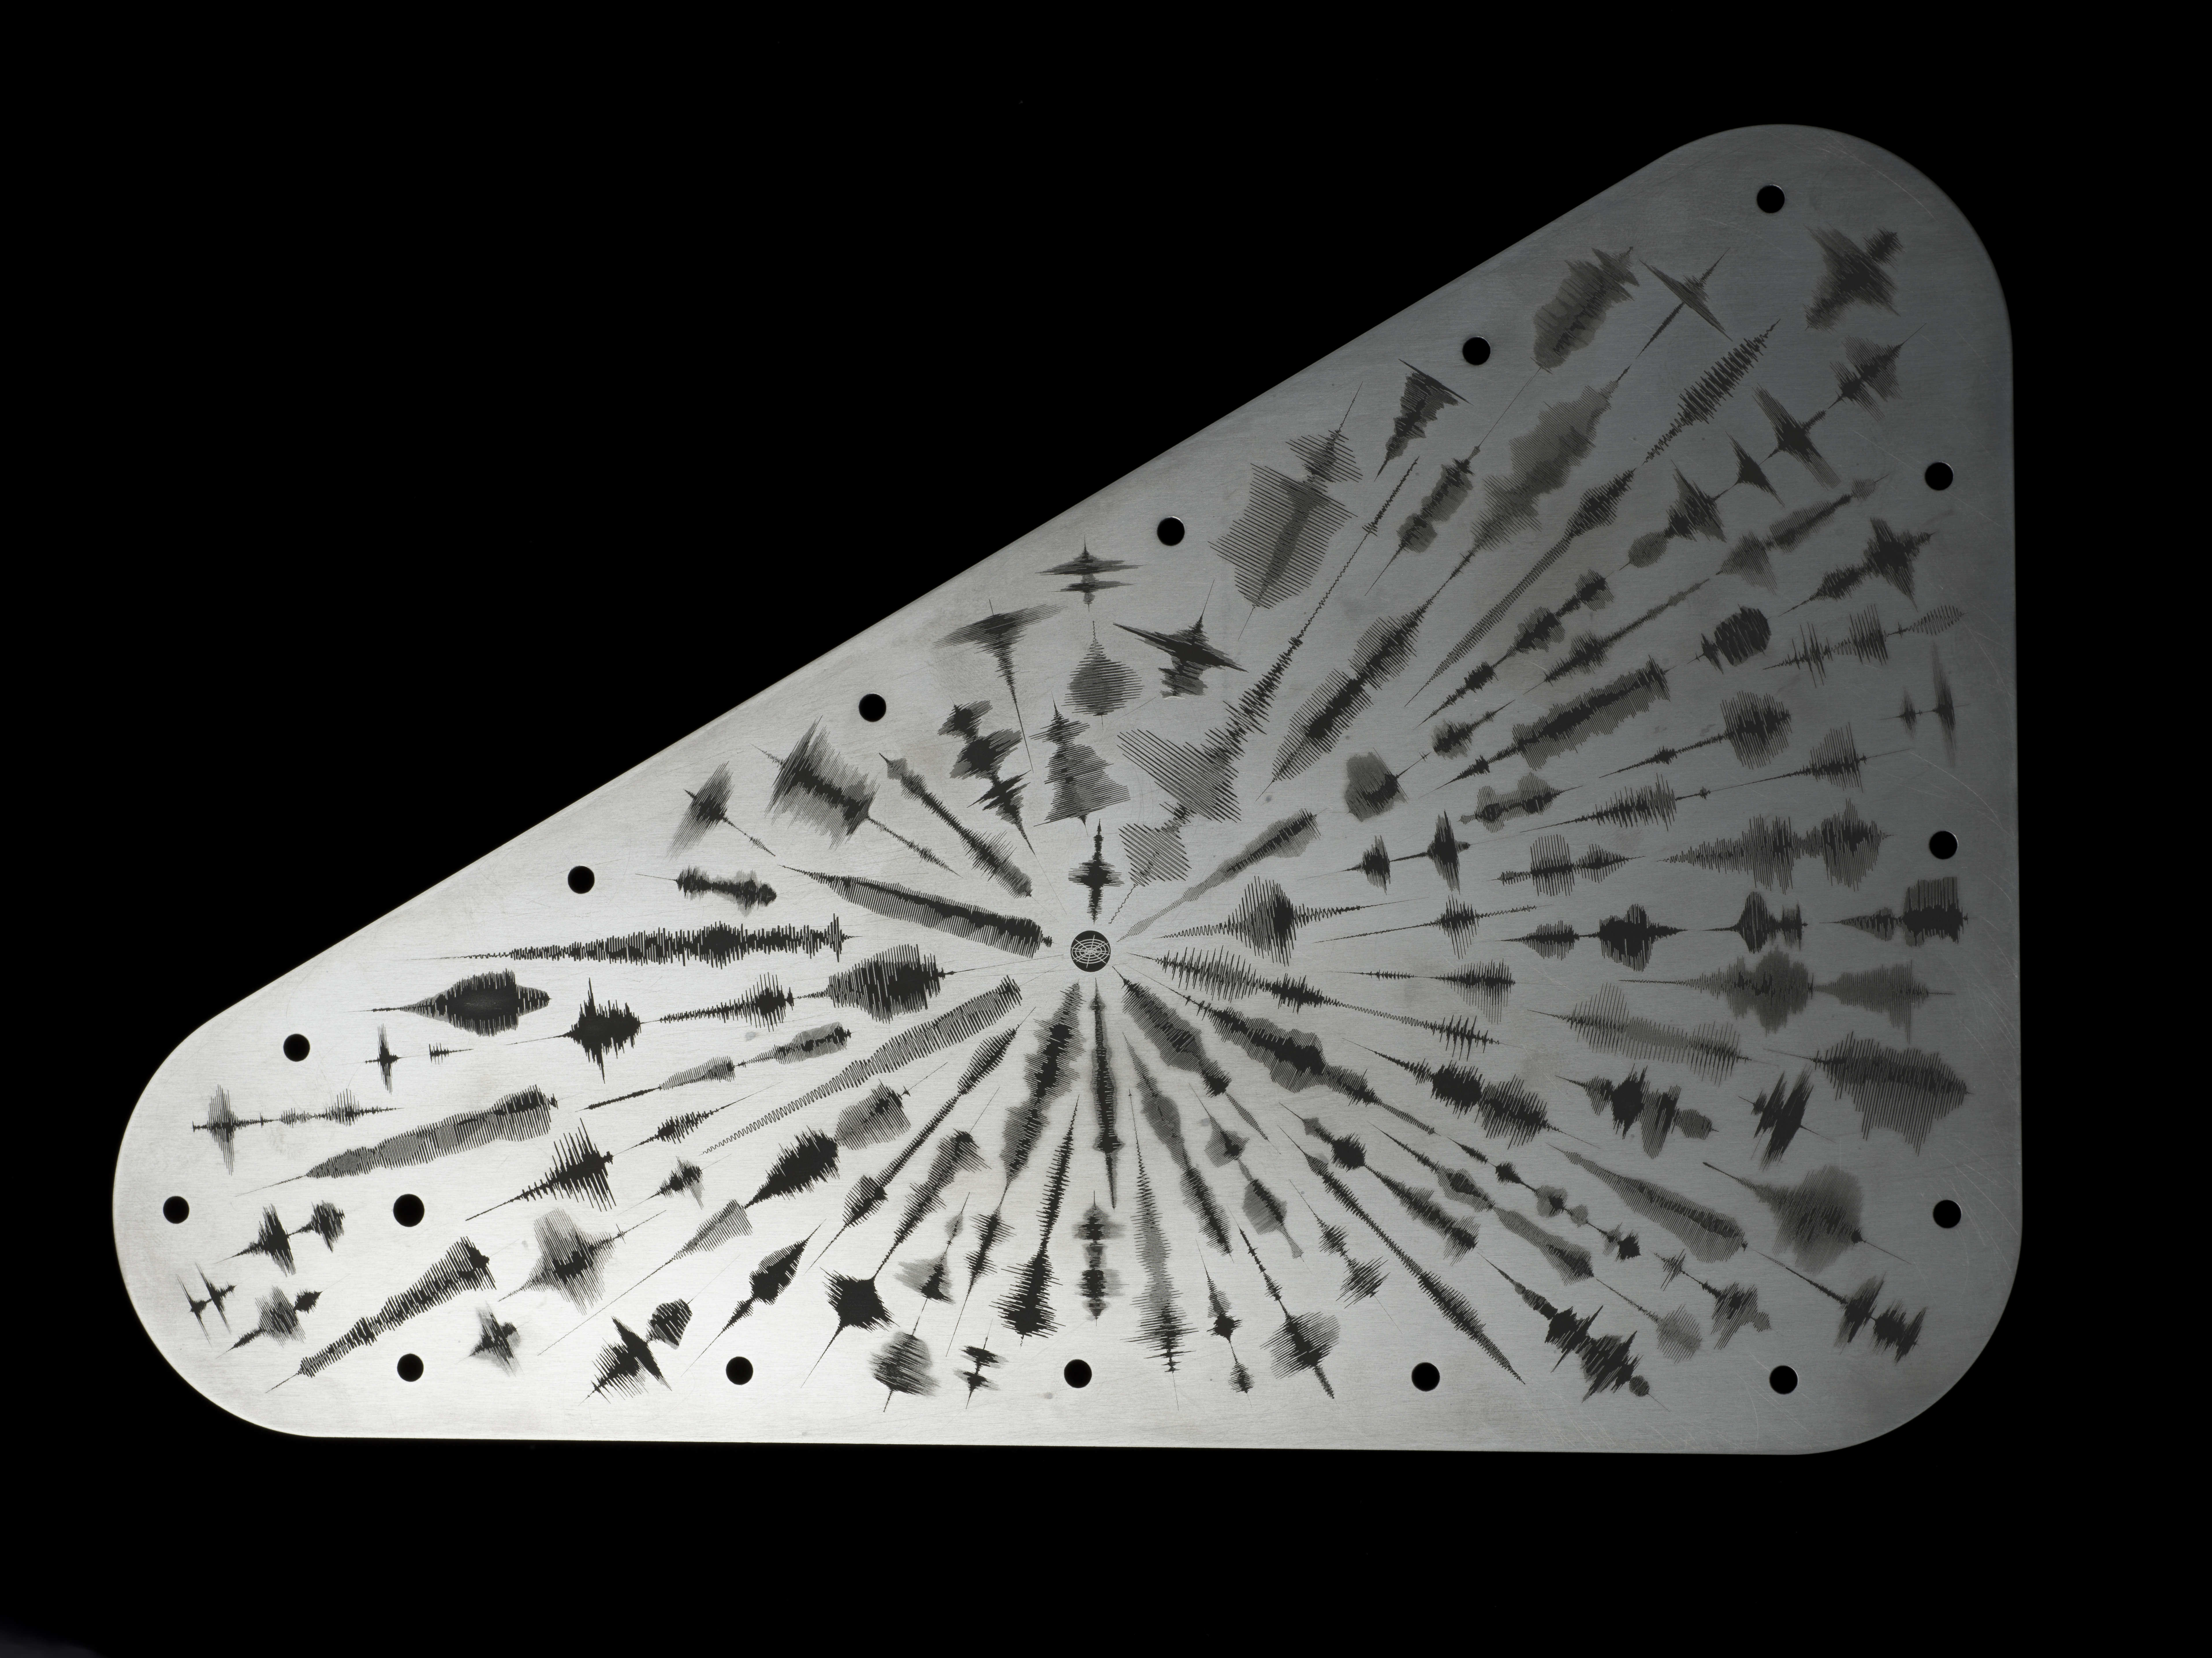

Europa Clipper’s ‘Water Words’

NASA’s Europa Clipper spacecraft will carry a special message when it launches in October 2024 and heads toward Jupiter’s moon Europa. The moon shows strong evidence of an ocean under its icy crust, with more than twice the amount of water of all of Earth’s oceans combined. A triangular metal plate, seen here, will honor that connection to Earth.

The plate is made of tantalum metal and is about 7 by 11 inches (18 by 28 centimeters). It is engraved on both sides and seals an opening in the electronics vault, which houses the spacecraft’s sensitive electronics. The art on this side of the plate features waveforms that are visual representations of the sound waves formed by the word “water” in 103 languages. The waveforms radiate out from a symbol representing the American Sign Language sign for “water.”

Figure A: a close-up view of the plate.

The other side of the plate, which displays a poem for Europa penned by U.S. Poet Laureate Ada Limón, can be seen here: PIA26062.

In the spirit of the Voyager spacecraft’s Golden Record, which carries sounds and images to convey the richness and diversity of life on Earth, the layered message on Europa Clipper aims to spark the imagination and offer a unifying vision.

Europa Clipper, set to launch from Kennedy Space Center in Florida, will arrive at the Jupiter system in 2030 and conduct about 50 flybys of the moon Europa. The mission’s main science goal is to determine whether there are places below Europa, that could support life. The mission’s three main science objectives are to determine the thickness of the moon’s icy shell and its surface interactions with the ocean below, to investigate its composition, and to characterize its geology. The mission’s detailed exploration of Europa will help scientists better understand the astrobiological potential for habitable worlds beyond our planet.

Credit: NASA/JPL-Caltech